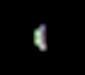

Calibration Image of Earth by Mars Color Imager

Three days after the Mars Reconnaissance Orbiter’s Aug. 12, 2005, launch, the NASA spacecraft was pointed toward Earth and the Mars Color Imager camera was powered up to acquire a suite of color and ultraviolet images of Earth and the Moon. When it gets to Mars, the Mars Color Imager’s main objective will be to obtain daily global color and ultraviolet images of the planet to observe martian meteorology by documenting the occurrence of dust storms, clouds, and ozone. This camera will also observe how the martian surface changes over time, including changes in frost patterns and surface brightness caused by dust storms and dust devils.

The purpose of acquiring an image of Earth and the Moon just three days after launch was to help the Mars Color Imager science team obtain a measure, in space, of the instrument’s sensitivity, as well as to check that no contamination occurred on the camera during launch. Prior to launch, the team determined that, three days out from Earth, the planet would only be about 4.77 pixels across, and the Moon would be less than one pixel in size, as seen from the Mars Color Imager’s wide-angle perspective. If the team waited any longer than three days to test the camera’s performance in space, Earth would be too small to obtain meaningful results.

The images were acquired by turning Mars Reconnaissance Orbiter toward Earth, then slewing the spacecraft so that the Earth and Moon would pass before each of the five color and two ultraviolet filters of the Mars Color Imager. The distance to Earth was about 1,170,000 kilometers (about 727,000 miles).

This image shows a color composite view of Mars Color Imager’s image of Earth. As expected, it covers only five pixels. This color view has been enlarged five times. The Sun was illuminating our planet from the left, thus only one quarter of Earth is seen from this perspective. North America was in daylight and facing toward the camera at the time the picture was taken; the data from the camera were being transmitted in real time to the Deep Space Network antennas in Goldstone, California.

Credit: NASA/JPL/Malin Space Science Systems